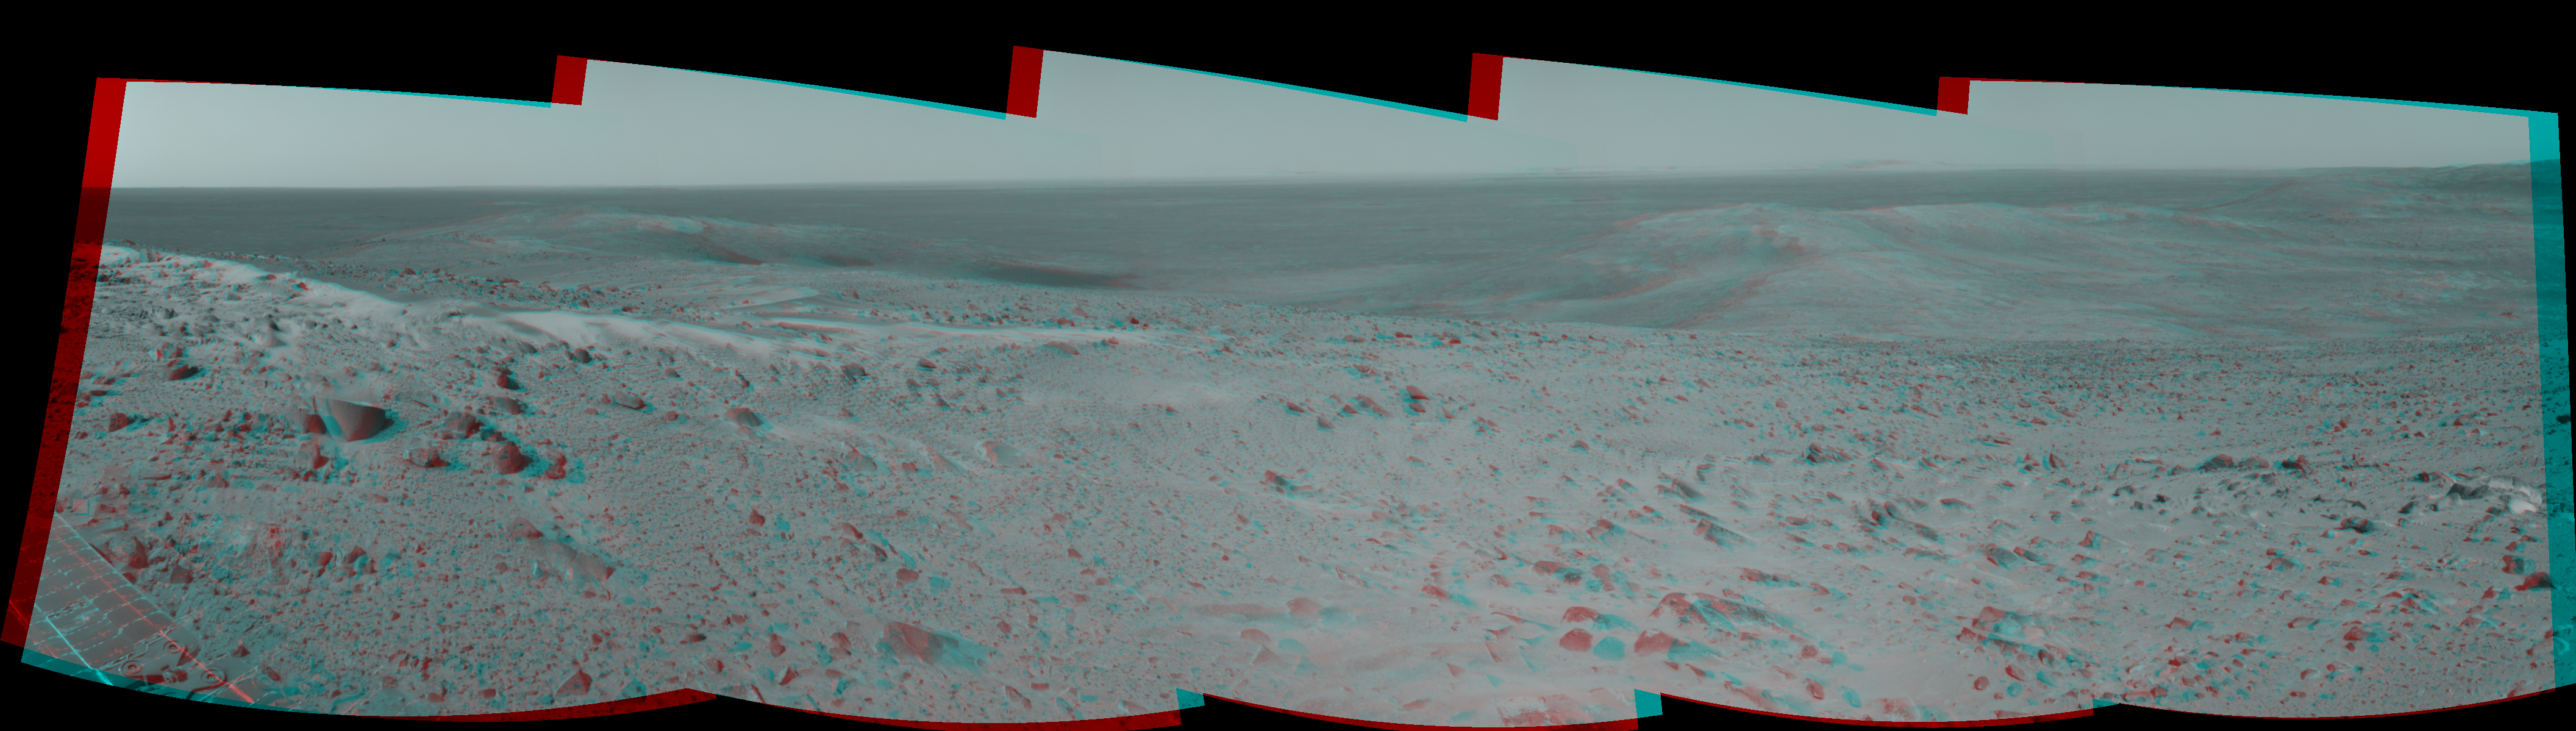

After Conquering ‘Husband Hill,’ Spirit Moves On (Stereo)

The first explorer ever to scale a summit on another planet, NASA’s Mars Exploration Rover Spirit has begun a long trek downward from the top of “Husband Hill” to new destinations. As shown in this 180-degree panorama from east of the summit, Spirit’s earlier tracks are no longer visible. They are off to the west (to the left in this view). Spirit’s next destination is “Haskin Ridge,” straight ahead along the edge of the steep cliff on the right side of this panorama.

The scene is a mosaic of images that Spirit took with the navigation camera on the rover’s 635th Martian day, or sol, (Oct. 16, 2005) of exploration of Gusev Crater on Mars. This stereo view is presented in a cylindrical-perspective projection with geometric seam correction.

Credit: NASA/JPL-Caltech